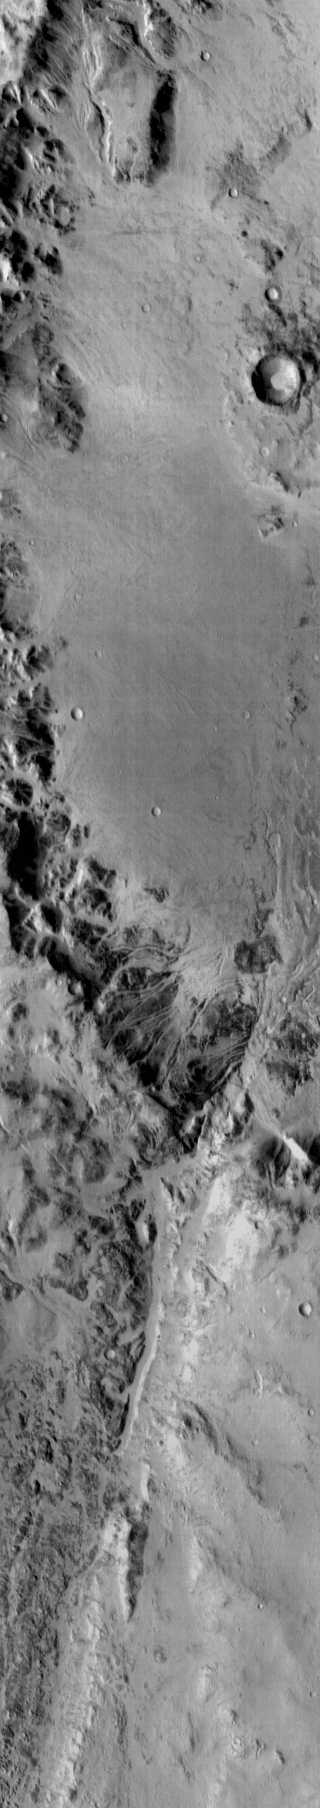

Holden Crater

This daytime infrared image shows the dissection of the rim of Holden Crater by numerous channels. Darker materials in the image are cooler than the surrounding material.

Image information: IR instrument. Latitude -26.6N, Longitude 325.0E. 111 meter/pixel resolution.

Please see the THEMIS Data Citation Note for details on crediting THEMIS images.

Note: this THEMIS visual image has not been radiometrically nor geometrically calibrated for this preliminary release. An empirical correction has been performed to remove instrumental effects. A linear shift has been applied in the cross-track and down-track direction to approximate spacecraft and planetary motion. Fully calibrated and geometrically projected images will be released through the Planetary Data System in accordance with Project policies at a later time.

NASA’s Jet Propulsion Laboratory manages the 2001 Mars Odyssey mission for NASA’s Office of Space Science, Washington, D.C. The Thermal Emission Imaging System (THEMIS) was developed by Arizona State University, Tempe, in collaboration with Raytheon Santa Barbara Remote Sensing. The THEMIS investigation is led by Dr. Philip Christensen at Arizona State University. Lockheed Martin Astronautics, Denver, is the prime contractor for the Odyssey project, and developed and built the orbiter. Mission operations are conducted jointly from Lockheed Martin and from JPL, a division of the California Institute of Technology in Pasadena.

Credit: NASA/JPL/ASU